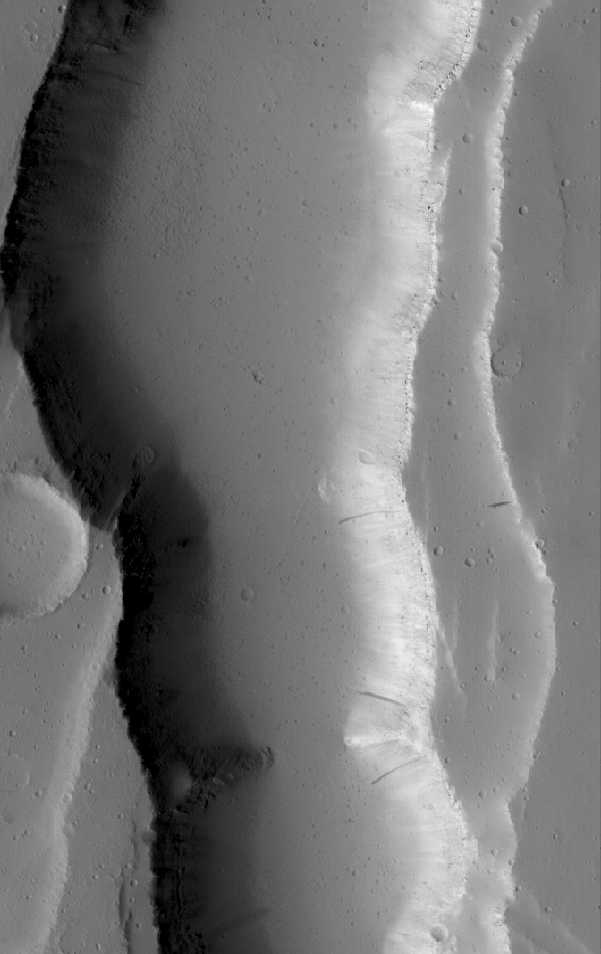

Valley near Ceraunius

22 April 2005
This Mars Global Surveyor (MGS) Mars Orbiter Camera (MOC) image shows a valley, possibly formed by collapse, in the Ceraunius Fossae region of northern Tharsis.

Location near: 22.3°N, 109.3°W
Image width: ~3 km (~1.9 mi)
Illumination from: lower left
Season: Northern Summer

Credit: NASA/JPL/Malin Space Science Systems